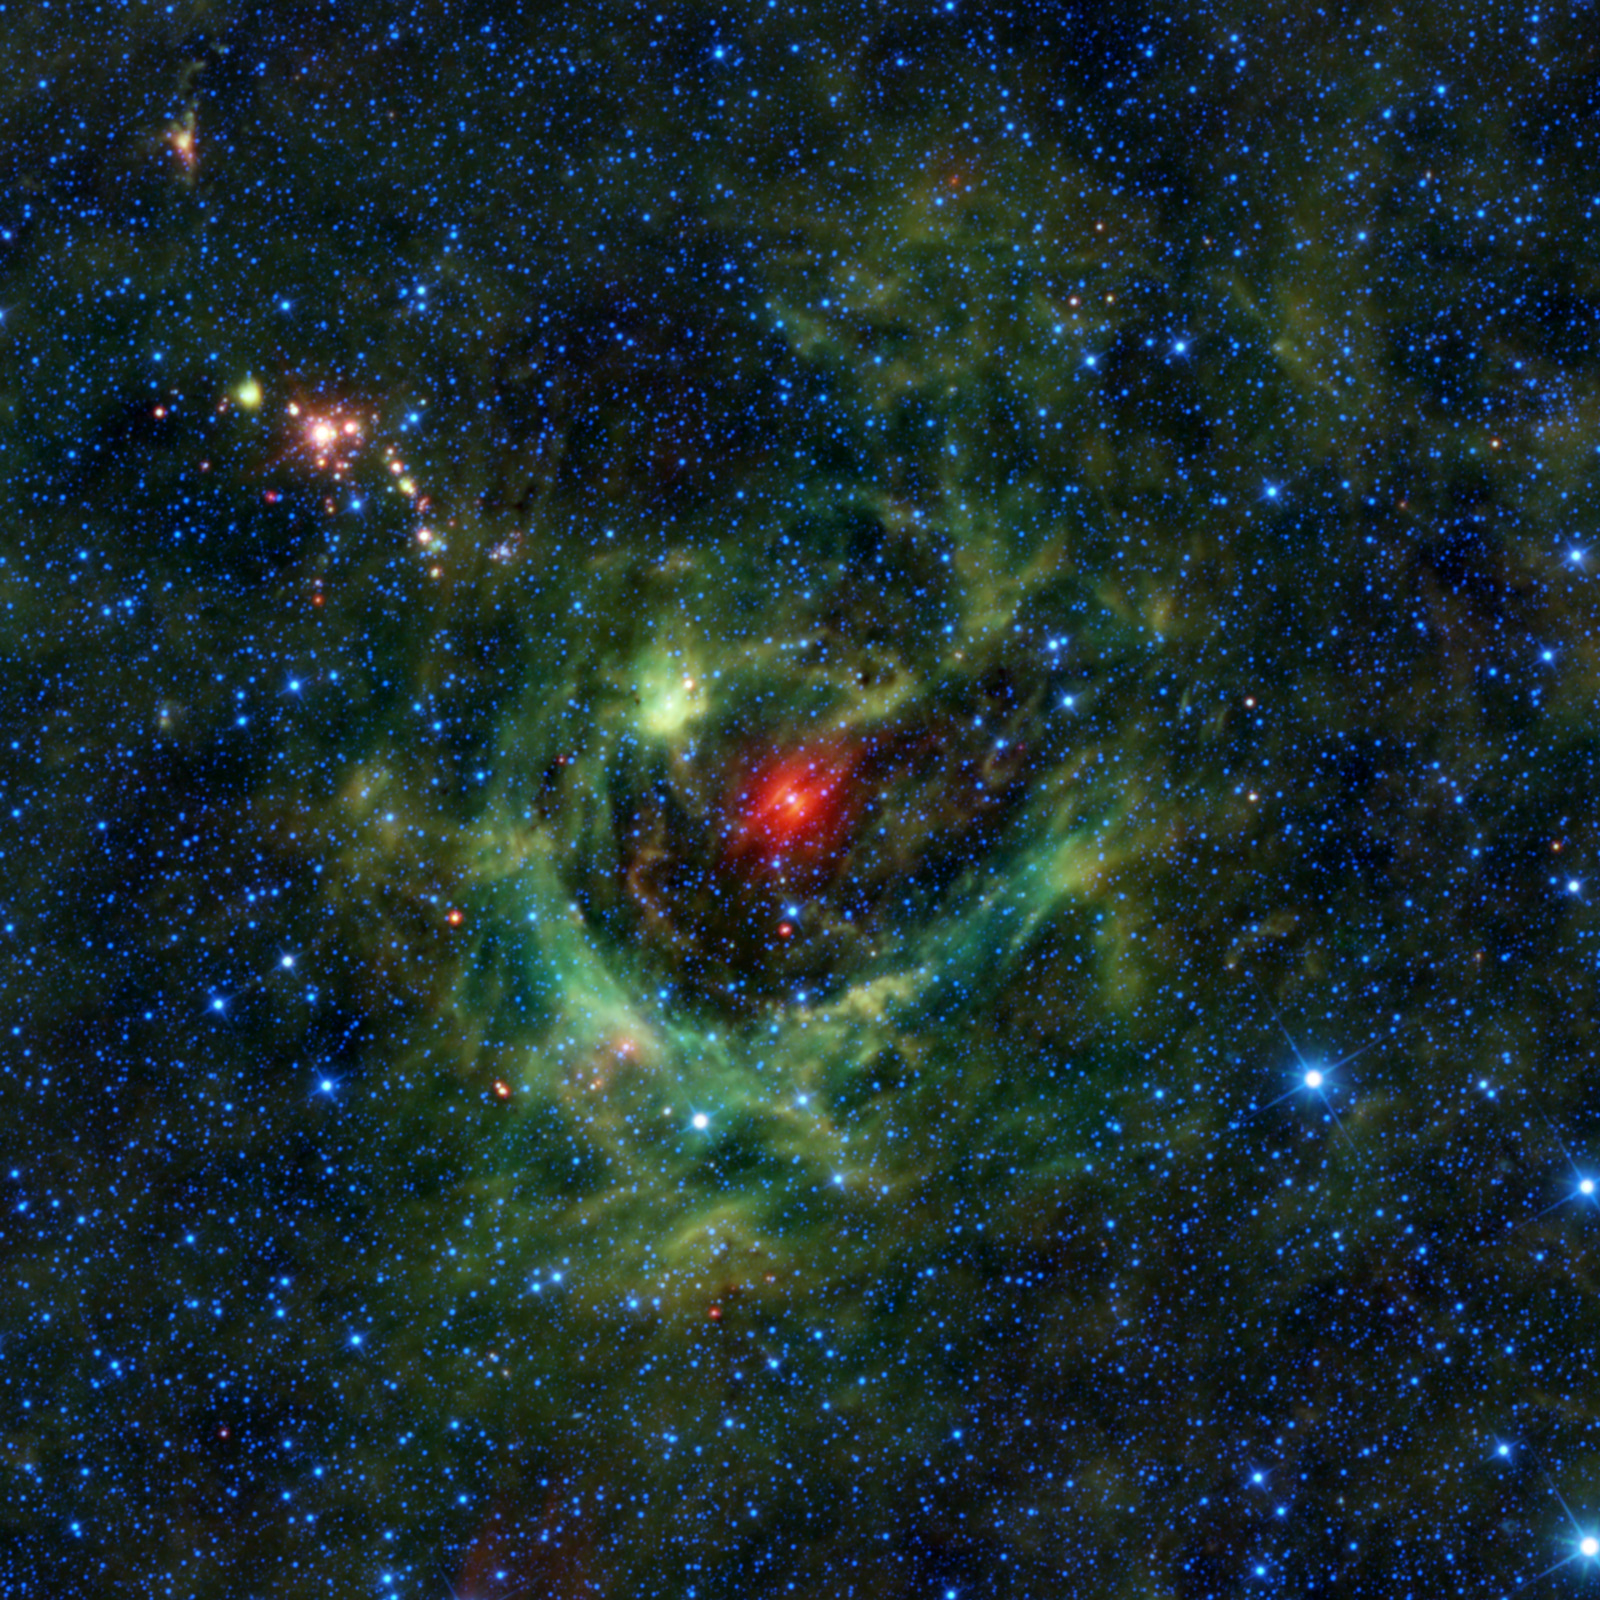

A Celestial Shamrock

Many consider the shamrock to be a symbol of rebirth and life, making it a fitting symbol for St. Patrick’s Day, which happens to occur around the same time as the Spring Equinox in the Northern Hemisphere. It is also fitting that today’s image from NASA’s Wide-field Infrared Survey Explorer, or WISE, features a region of star birth wrapped in a blanket of dust, colored green in this infrared view. Designated as LBN 149.02-00.13 (or Sh2-205 in the Sharpless catalog of nebulas), this interstellar cloud of dust and gas is a classic example of what astronomers call an HII region, because of all the ionized hydrogen, or HII, within it. Ionized gases carry an electric charge.

This stellar nursery is made up of a shell of ionized gas surrounding a void with an extremely hot, bright star in the middle. With strong stellar winds and intense ultraviolet radiation, the central star — CY Camelopardalis — both clears away nearby gas and dust and heats the remaining dust in the shell, causing it to glow in the infrared wavelengths that WISE detected. The dust in the surrounding shell, colored green in this image, is mostly made of polycyclic aromatic hydrocarbon grains, similar to soot. They are warmer in temperature than the more metallic dust grains seen glowing in red around CY Cam. The heavy elements in such dust particles are cooked up in previous generations of stars and then incorporated into the new stars that are born from the cloud. This really is a region of rebirth and life.

Regions very similar to LBN 149.02-00.13 have been featured in previous images, including the LBN 114.55+00.22 (PIA13127), and the LBN 211.91-01.37 (PIA13904) . Like these, LBN 149.02-00.13 can be found along the band of the Milky Way in the night sky, where clouds of gas and dust are much more common. It is located on the outer edge of our local spiral arm (the Orion Arm) about 3,000 light years away. WISE was particularly adept at seeing these types of regions because its infrared detectors were able to pick up light from the nebulae that many other telescopes cannot see.

Scattered throughout the region you can see small clusters of bright red objects, especially near the upper left portion of the image. These are likely “Young Stellar Objects,” surrounded by cocoons of dense dust. Young Stellar Objects are stars in their earliest stages of life, just coming together and beginning to start their nuclear fusion. The clouds of gas and dust surrounding each star provide the material from which future planets might possibly form. Perhaps we are seeing the birth of several new planetary systems in this one image alone.

The colors used in this image represent specific wavelengths of infrared light. Blue and cyan (blue-green) represent light emitted at wavelengths of 3.4 and 4.6 microns, which is predominantly from stars. Green and red represent light from 12 and 22 microns, respectively, which is mostly emitted by dust.

JPL manages the Wide-field Infrared Survey Explorer for NASA’s Science Mission Directorate, Washington. The principal investigator, Edward Wright, is at UCLA. The mission was competitively selected under NASA’s Explorers Program managed by the Goddard Space Flight Center, Greenbelt, Md. The science instrument was built by the Space Dynamics Laboratory, Logan, Utah, and the spacecraft was built by Ball Aerospace & Technologies Corp., Boulder, Colo. Science operations and data processing take place at the Infrared Processing and Analysis Center at the California Institute of Technology in Pasadena. Caltech manages JPL for NASA.

Credit: NASA/JPL-Caltech/UCLA